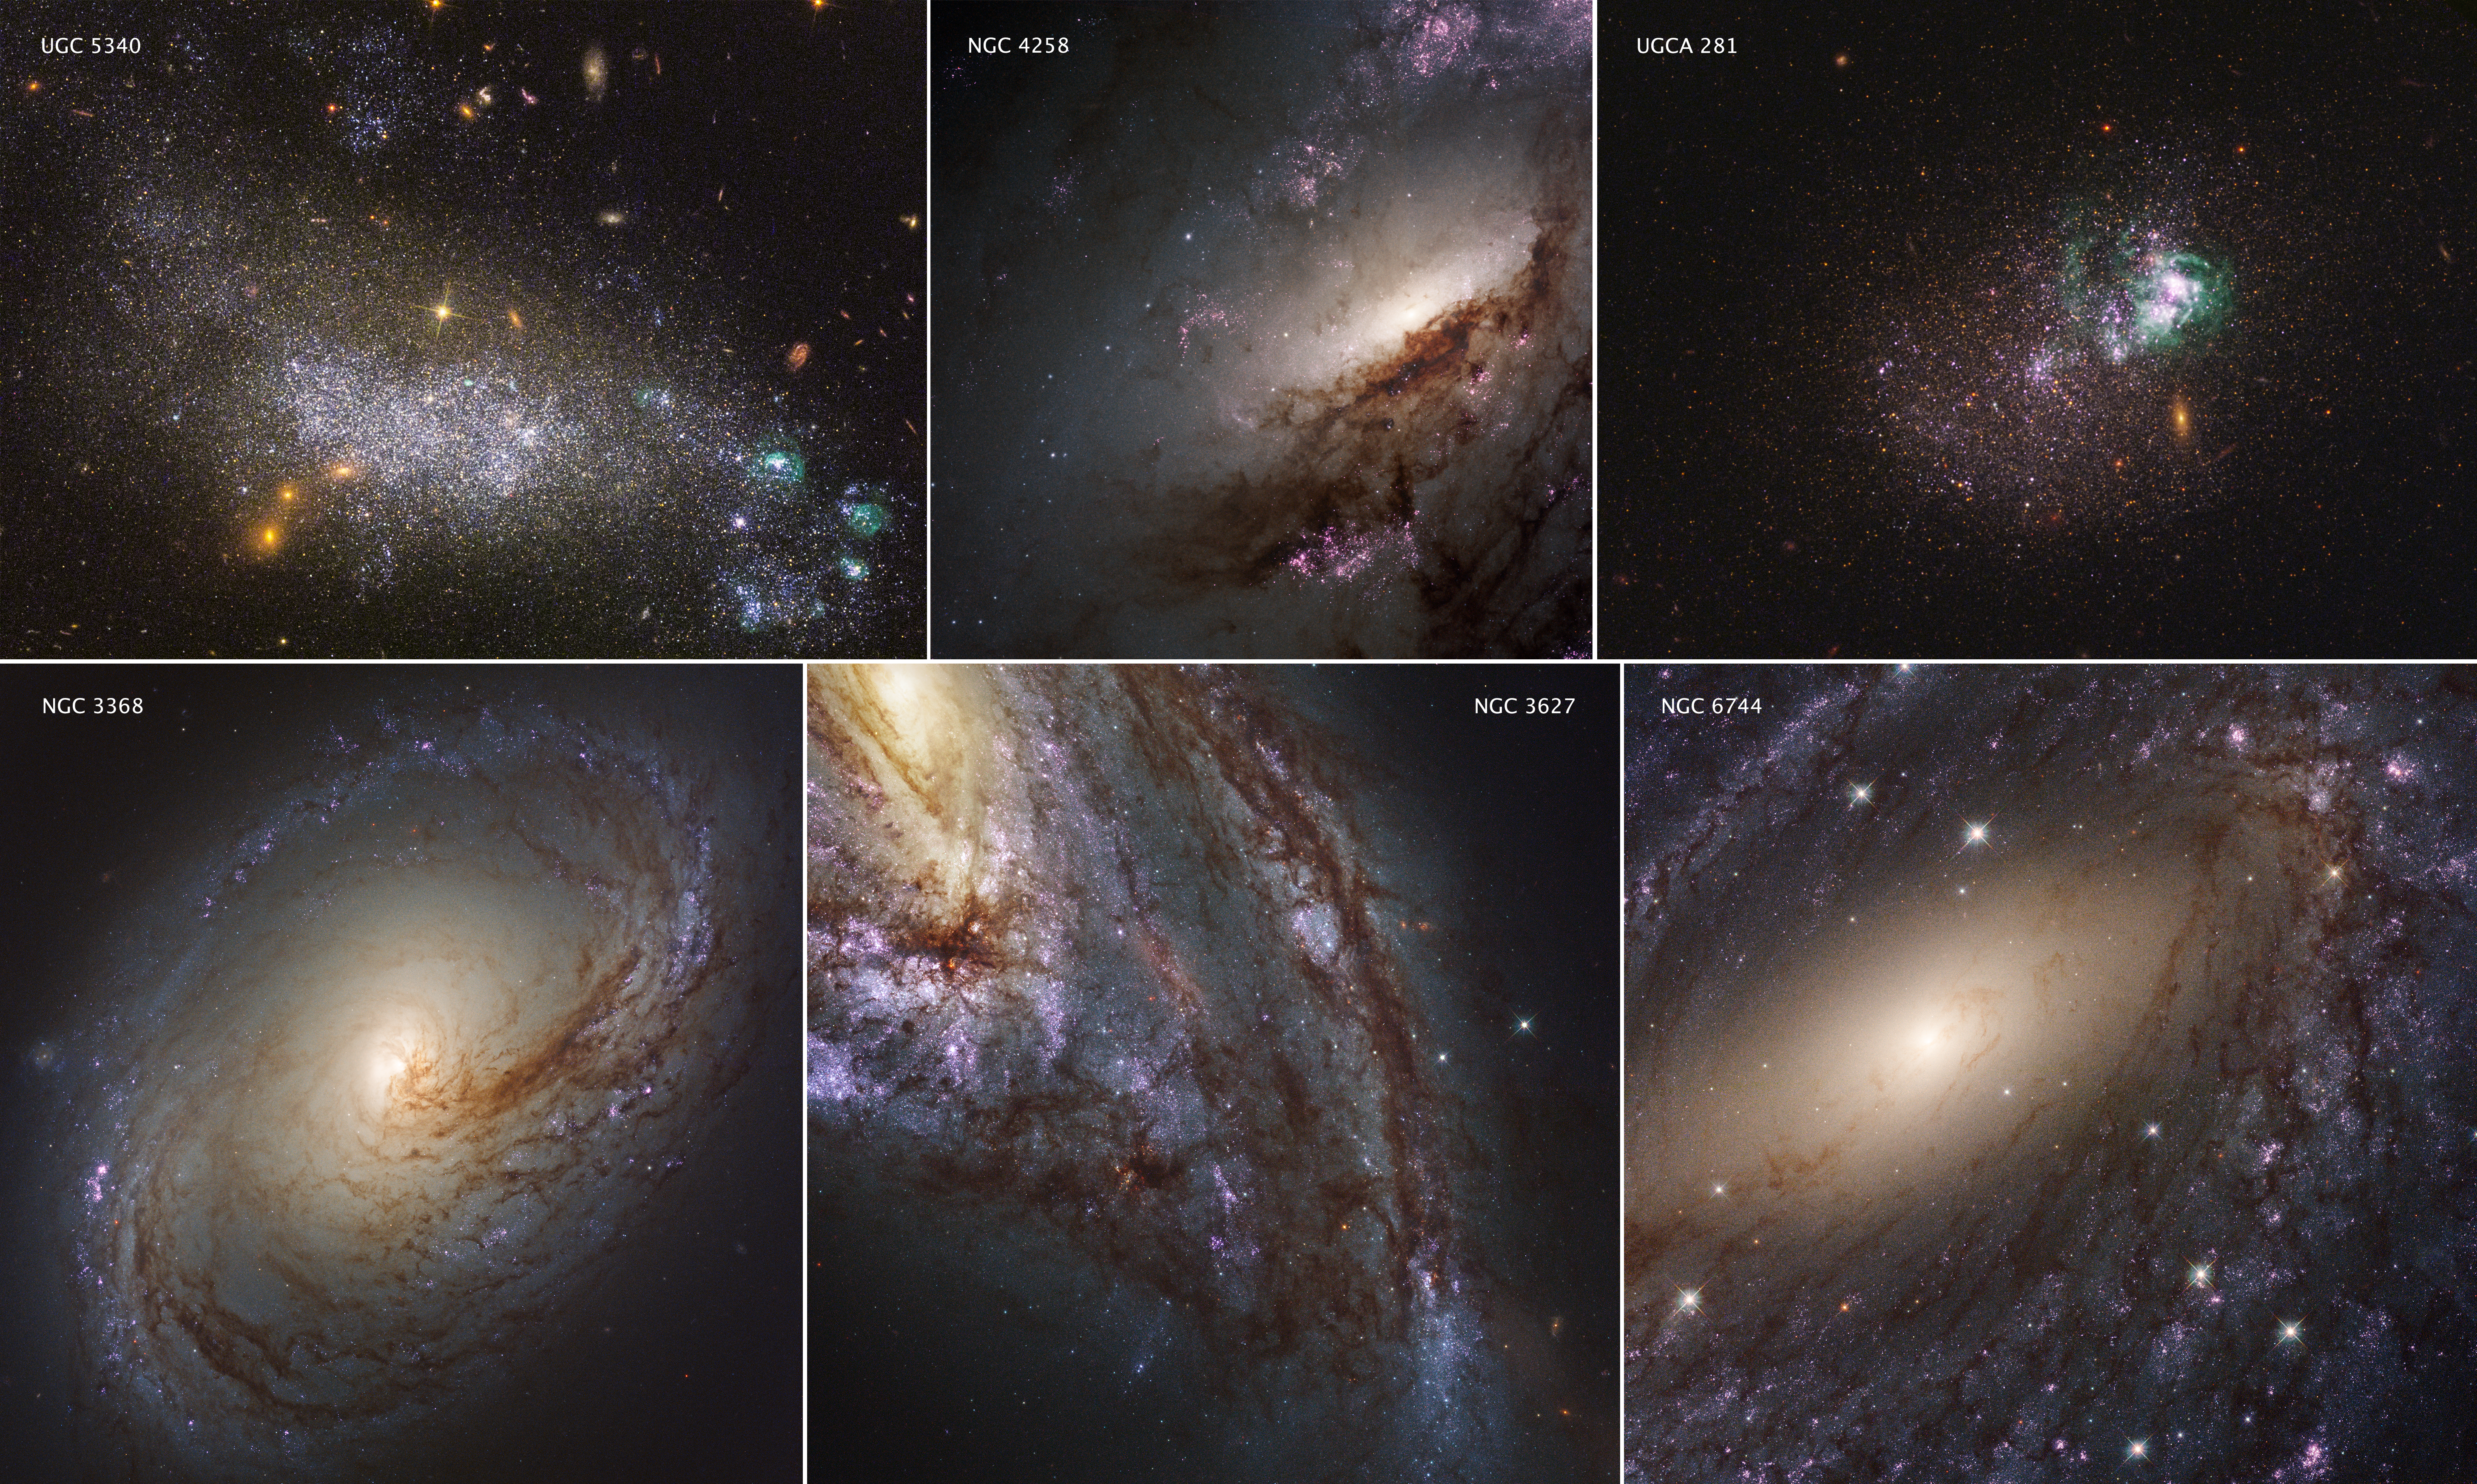

LEGUS Galaxies

These six images represent the variety of star-forming regions in nearby galaxies. The galaxies are part of the Hubble Space Telescope's Legacy ExtraGalactic UV Survey (LEGUS), the sharpest, most comprehensive ultraviolet-light survey of star-forming galaxies in the nearby universe.

The LEGUS survey combines new Hubble observations with archival Hubble images for 50 nearby star-forming spiral and dwarf galaxies, offering a large and extensive resource for understanding the complexities of star formation and galaxy evolution. Astronomers are releasing the star catalogs for each of the LEGUS galaxies and cluster catalogs for 30 of the galaxies, as well as images of the galaxies themselves. The catalogs provide detailed information on young, massive stars and star clusters, and how their environment affects their development.

The six images consist of two dwarf galaxies (UGC 5340 and UGCA 281) and four large spiral galaxies (NGC 3368, NGC 3627, NGC 6744, and NGC 4258). The images are a blend of ultraviolet light and visible light from Hubble's Wide Field Camera 3 and Advanced Camera for Surveys.

All of the galaxies are undergoing vigorous star and star-cluster formation. One of the goals of LEGUS is to sample star-forming regions across each galaxy. Because the galaxies are relatively close to Earth, Hubble can resolve individual stars.

The most intense and most recent star birth in the dwarf galaxies is concentrated away from the center. In UGC 5340, a pocket of rapid star birth appears in the lower right corner, and may have been triggered by a gravitational interaction with an unseen companion galaxy. Star formation is present across the entire body of UGC 5340, and the relatively young stars are responsible for the galaxy's blue-white color.

In UGCA 281, two giant star clusters appear brilliant white and are swaddled by greenish hydrogen gas clouds. These clusters are responsible for most of the recent star formation in UGCA 281; the rest of the galaxy is comprised of older stars and appears redder in color than UGC 5340. The reddish objects in the images of the dwarf galaxies are background galaxies that appear through these diffuse objects.

In the spiral galaxies, a wave of star formation is occurring along the dark filaments that make up the spiral arms. The fledgling stars illuminate the surrounding hydrogen gas, making the stars appear pink. Star birth begins at the inner spiral arms and moves outward. The milky white regions in the center of these galaxies represent the glow of countless numbers of stars.

The star clusters in these galaxies range in age from 1 million to roughly 500 million years old. These stellar groupings are as much as 10 times more massive than the largest clusters seen in our Milky Way galaxy.

The galaxies' stars that can be detected in the images range from the size of our Sun to more than 100 times our Sun's mass. They are between 1 million and several billion years old.

The six galaxies are between 19 million and 42 million light-years from Earth.

They were observed between January 2014 and July 2014.

Credit: NASA, ESA, and the LEGUS team